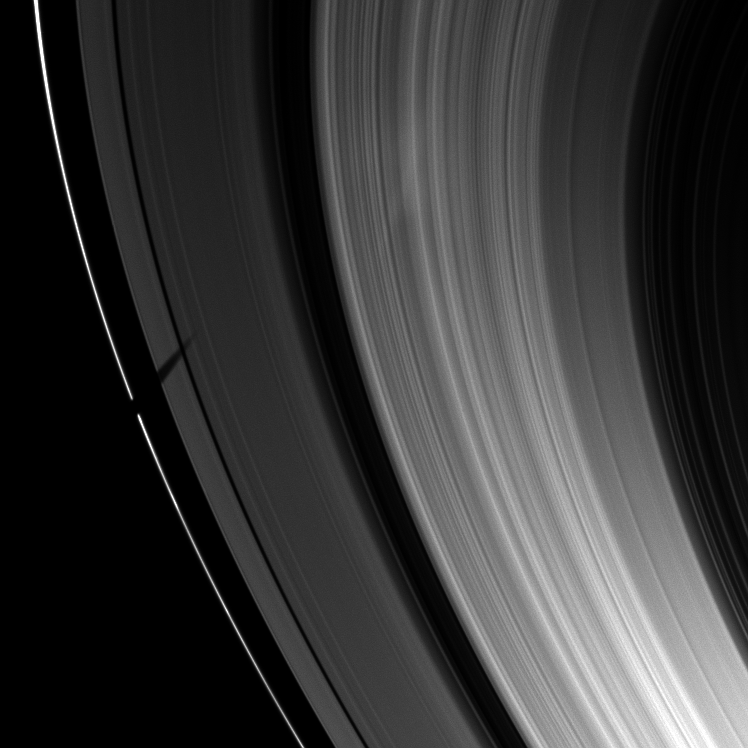

Tethys’ Shadow

Saturn’s moon Tethys casts a wide shadow over the planet’s F and A rings.

Tethys itself is not visible in this image. As Saturn approaches its August 2009 equinox, the planet’s moons cast shadows onto the rings. To learn more about this special time and to see a movie of a moon’s shadow moving across the rings, see PIA11651.

This view looks toward the sunlit side of the rings from about 36 degrees below the ringplane. The image was taken in visible light with the Cassini spacecraft wide-angle camera on April 21, 2009. The view was obtained at a distance of approximately 1.1 million kilometers (684,000 miles) from Saturn and at a Sun-Saturn-spacecraft, or phase, angle of 142 degrees. Image scale is 63 kilometers (39 miles) per pixel.

The Cassini-Huygens mission is a cooperative project of NASA, the European Space Agency and the Italian Space Agency. The Jet Propulsion Laboratory, a division of the California Institute of Technology in Pasadena, manages the mission for NASA’s Science Mission Directorate, Washington, D.C. The Cassini orbiter and its two onboard cameras were designed, developed and assembled at JPL. The imaging operations center is based at the Space Science Institute in Boulder, Colo.

Credit: NASA/JPL/Space Science Institute